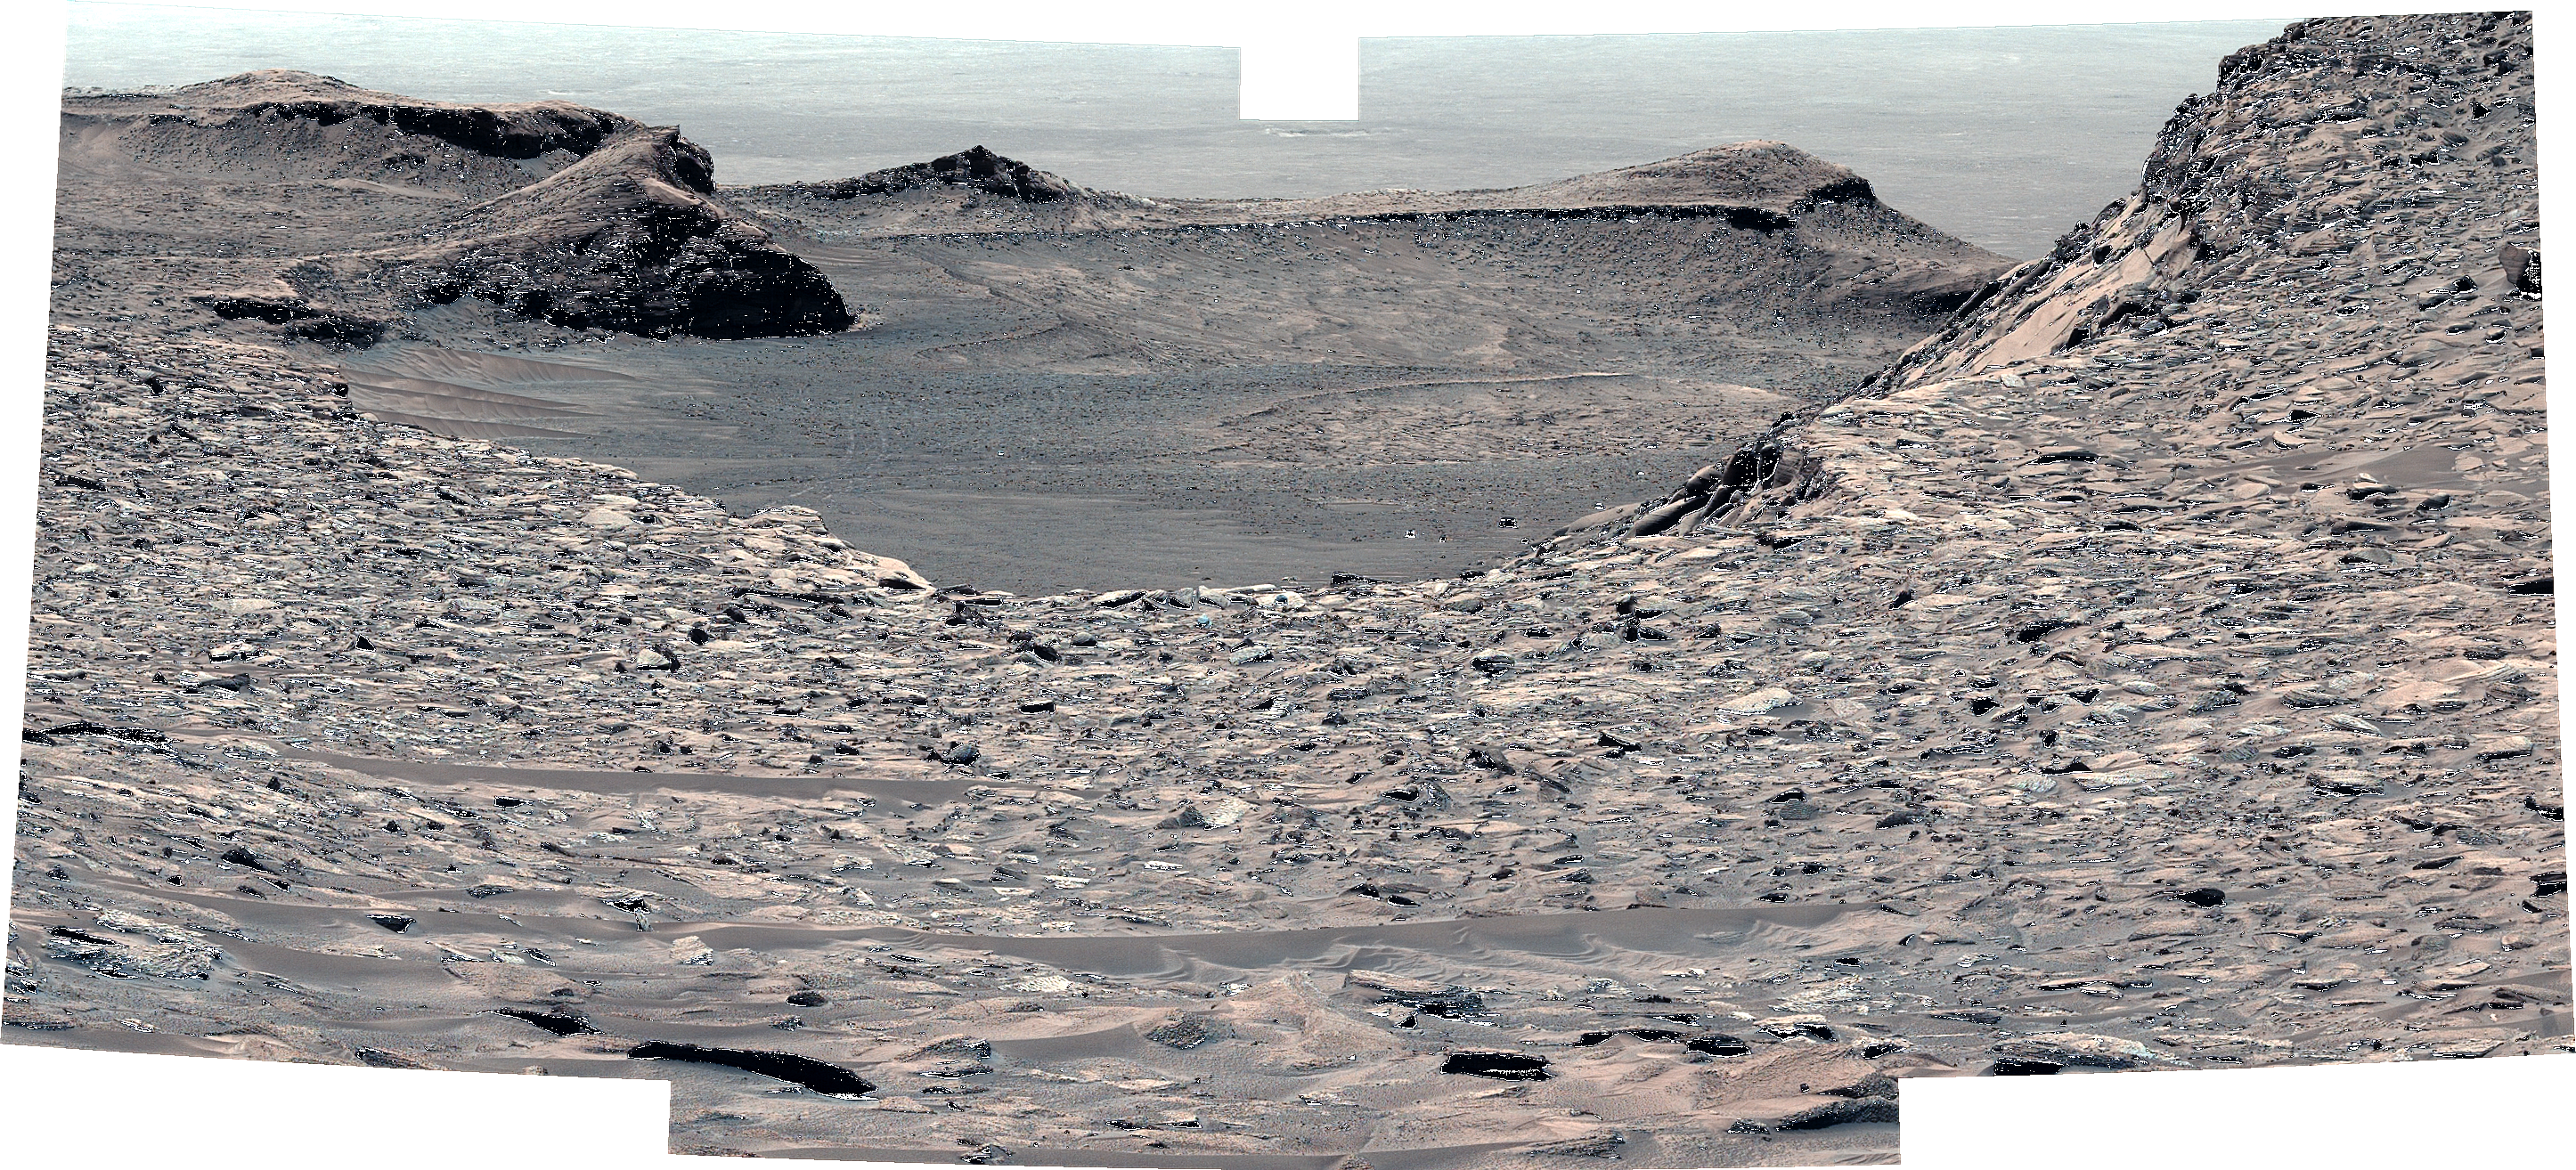

Curiosity’s View Back Toward ‘Marker Band Valley’

NASA’s Curiosity Mars rover looks back down at “Marker Band Valley” after climbing a steep slope. This mosaic, made of five images that were stitched together after being sent to Earth, was captured by the rover’s Mastcam on June 21, 2023, the 3,865th Martian day, or sol, of the mission. The color has been adjusted to match lighting conditions as the human eye would see them on Earth.

Figure A is the same image annotated to point out rover tracks in the gray terrain of the Marker Band.

Curiosity struggled to climb a 23-degree slope that had slippery sand and wheel-size boulders. These three factors – the incline, the sand, and the large boulders – combined to make this Curiosity’s toughest climb yet.

Curiosity was built by NASA’s Jet Propulsion Laboratory, which is managed by Caltech in Pasadena, California. JPL leads the mission on behalf of NASA’s Science Mission Directorate in Washington. Malin Space Science Systems in San Diego built and operates Mastcam.

Credit: NASA/JPL-Caltech/MSSS